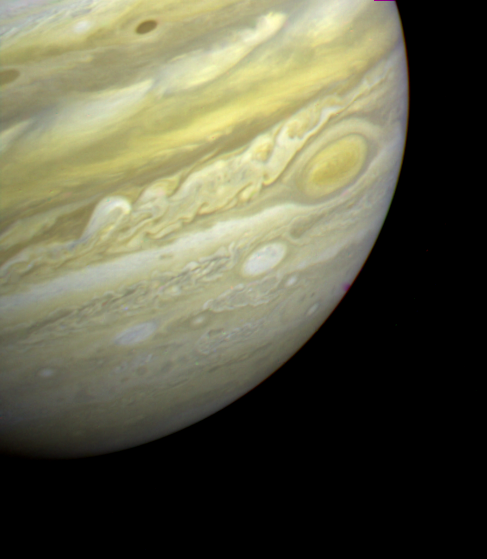

Disturbed Region West of the Great Red Spot

This photo from Voyager 2 was taken on June 9, 1979 and is centered over the long-lived disturbed region west of the Great Red Spot (GRS). Note that the White Oval to the lower left of the GRS has a similar chaotic region of clouds to its west. This particular White Oval, which is not the same one as that seen below the GRS by Voyager 1 in March, 1979, is moving to the right relative to the Red Spot. By the time of Voyager 2’s closest approach to Jupiter on July 9, 1979 this Oval will lie just south of the Red Spot. At the time this composite was taken the spacecraft was over 24 million kilometers (15 million miles) from Jupiter. The smallest features which can be seen are roughly 450 kilometers (280 miles) across.

Credit: NASA/JPL